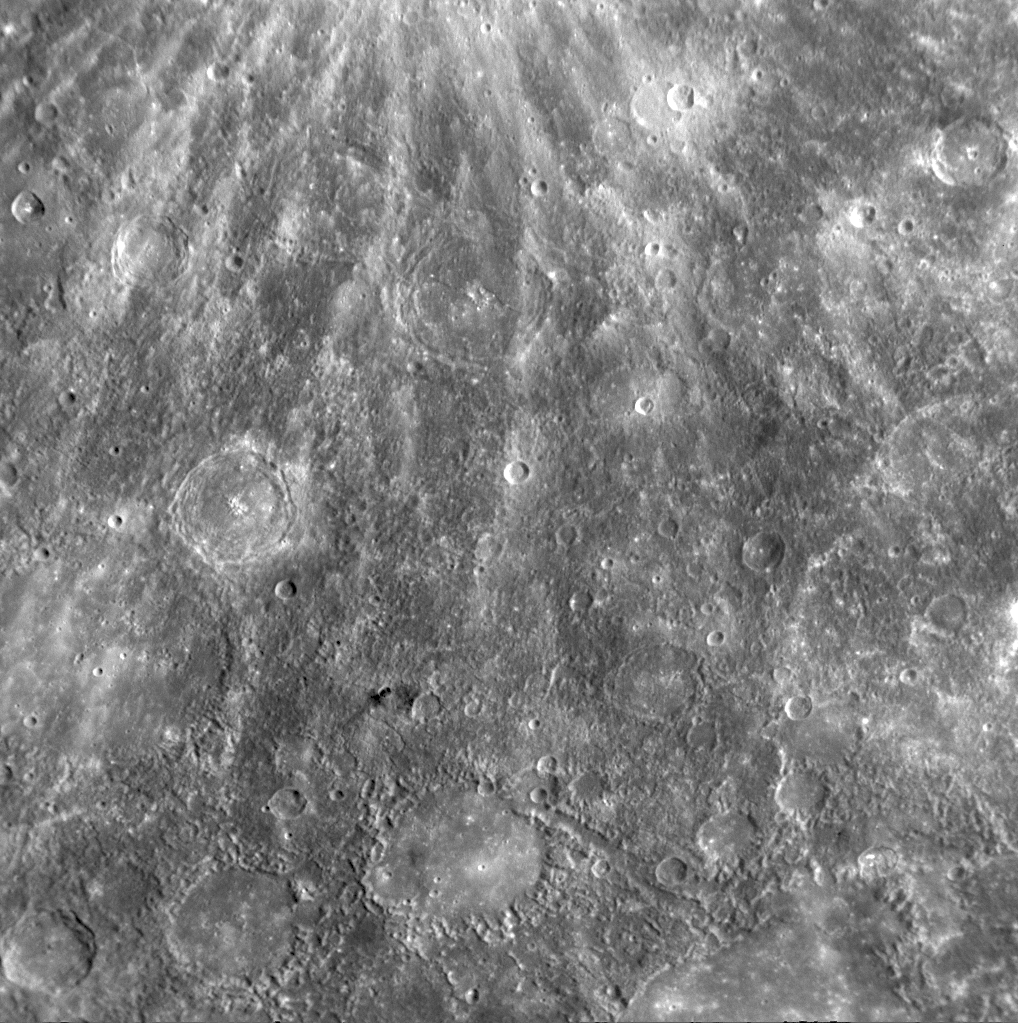

MESSENGER Observes Arecibo

About 69 minutes after MESSENGER’s closest approach to Mercury during the mission’s second flyby, the NAC acquired this image of a portion of Mercury’s surface also seen during the Mariner 10 mission. Toward the lower portion of the image, Arecibo Vallis is visible. Vallis is the Latin word for valley, and valles (the plural of vallis) on Mercury are named for radio telescope observatories. Arecibo Observatory is located in Puerto Rico and has been used to conduct Earth-based studies of Mercury with important results, including the detection of radar-bright materials at Mercury’s poles that may be water ice trapped in permanently shadowed craters. Arecibo also observed some bright, rayed craters that have now been better resolved by MESSENGER’s latest images (PIA11356). Lately, Arecibo’s unique radar capabilities have been threatened with closure due to changed funding priorities. The craters Ibsen (named for the Norwegian playwright) and Petrarch (named for the Italian poet) are also visible in this image. Bright rays from Kuiper crater extend down from the top of the image (PIA11355).

Date Acquired: October 6, 2008
Image Mission Elapsed Time (MET): 131773984
Instrument: Narrow Angle Camera (NAC) of the Mercury Dual Imaging System (MDIS)
Resolution: 530 meters/pixel (0.33 miles/pixel)
Scale: Ibsen crater is 159 kilometers in diameter (99 miles)
Spacecraft Altitude: 21,000 kilometers (13,000 miles)

These images are from MESSENGER, a NASA Discovery mission to conduct the first orbital study of the innermost planet, Mercury. For information regarding the use of images, see the MESSENGER image use policy.

Credit: NASA/Johns Hopkins University Applied Physics Laboratory/Carnegie Institution of Washington